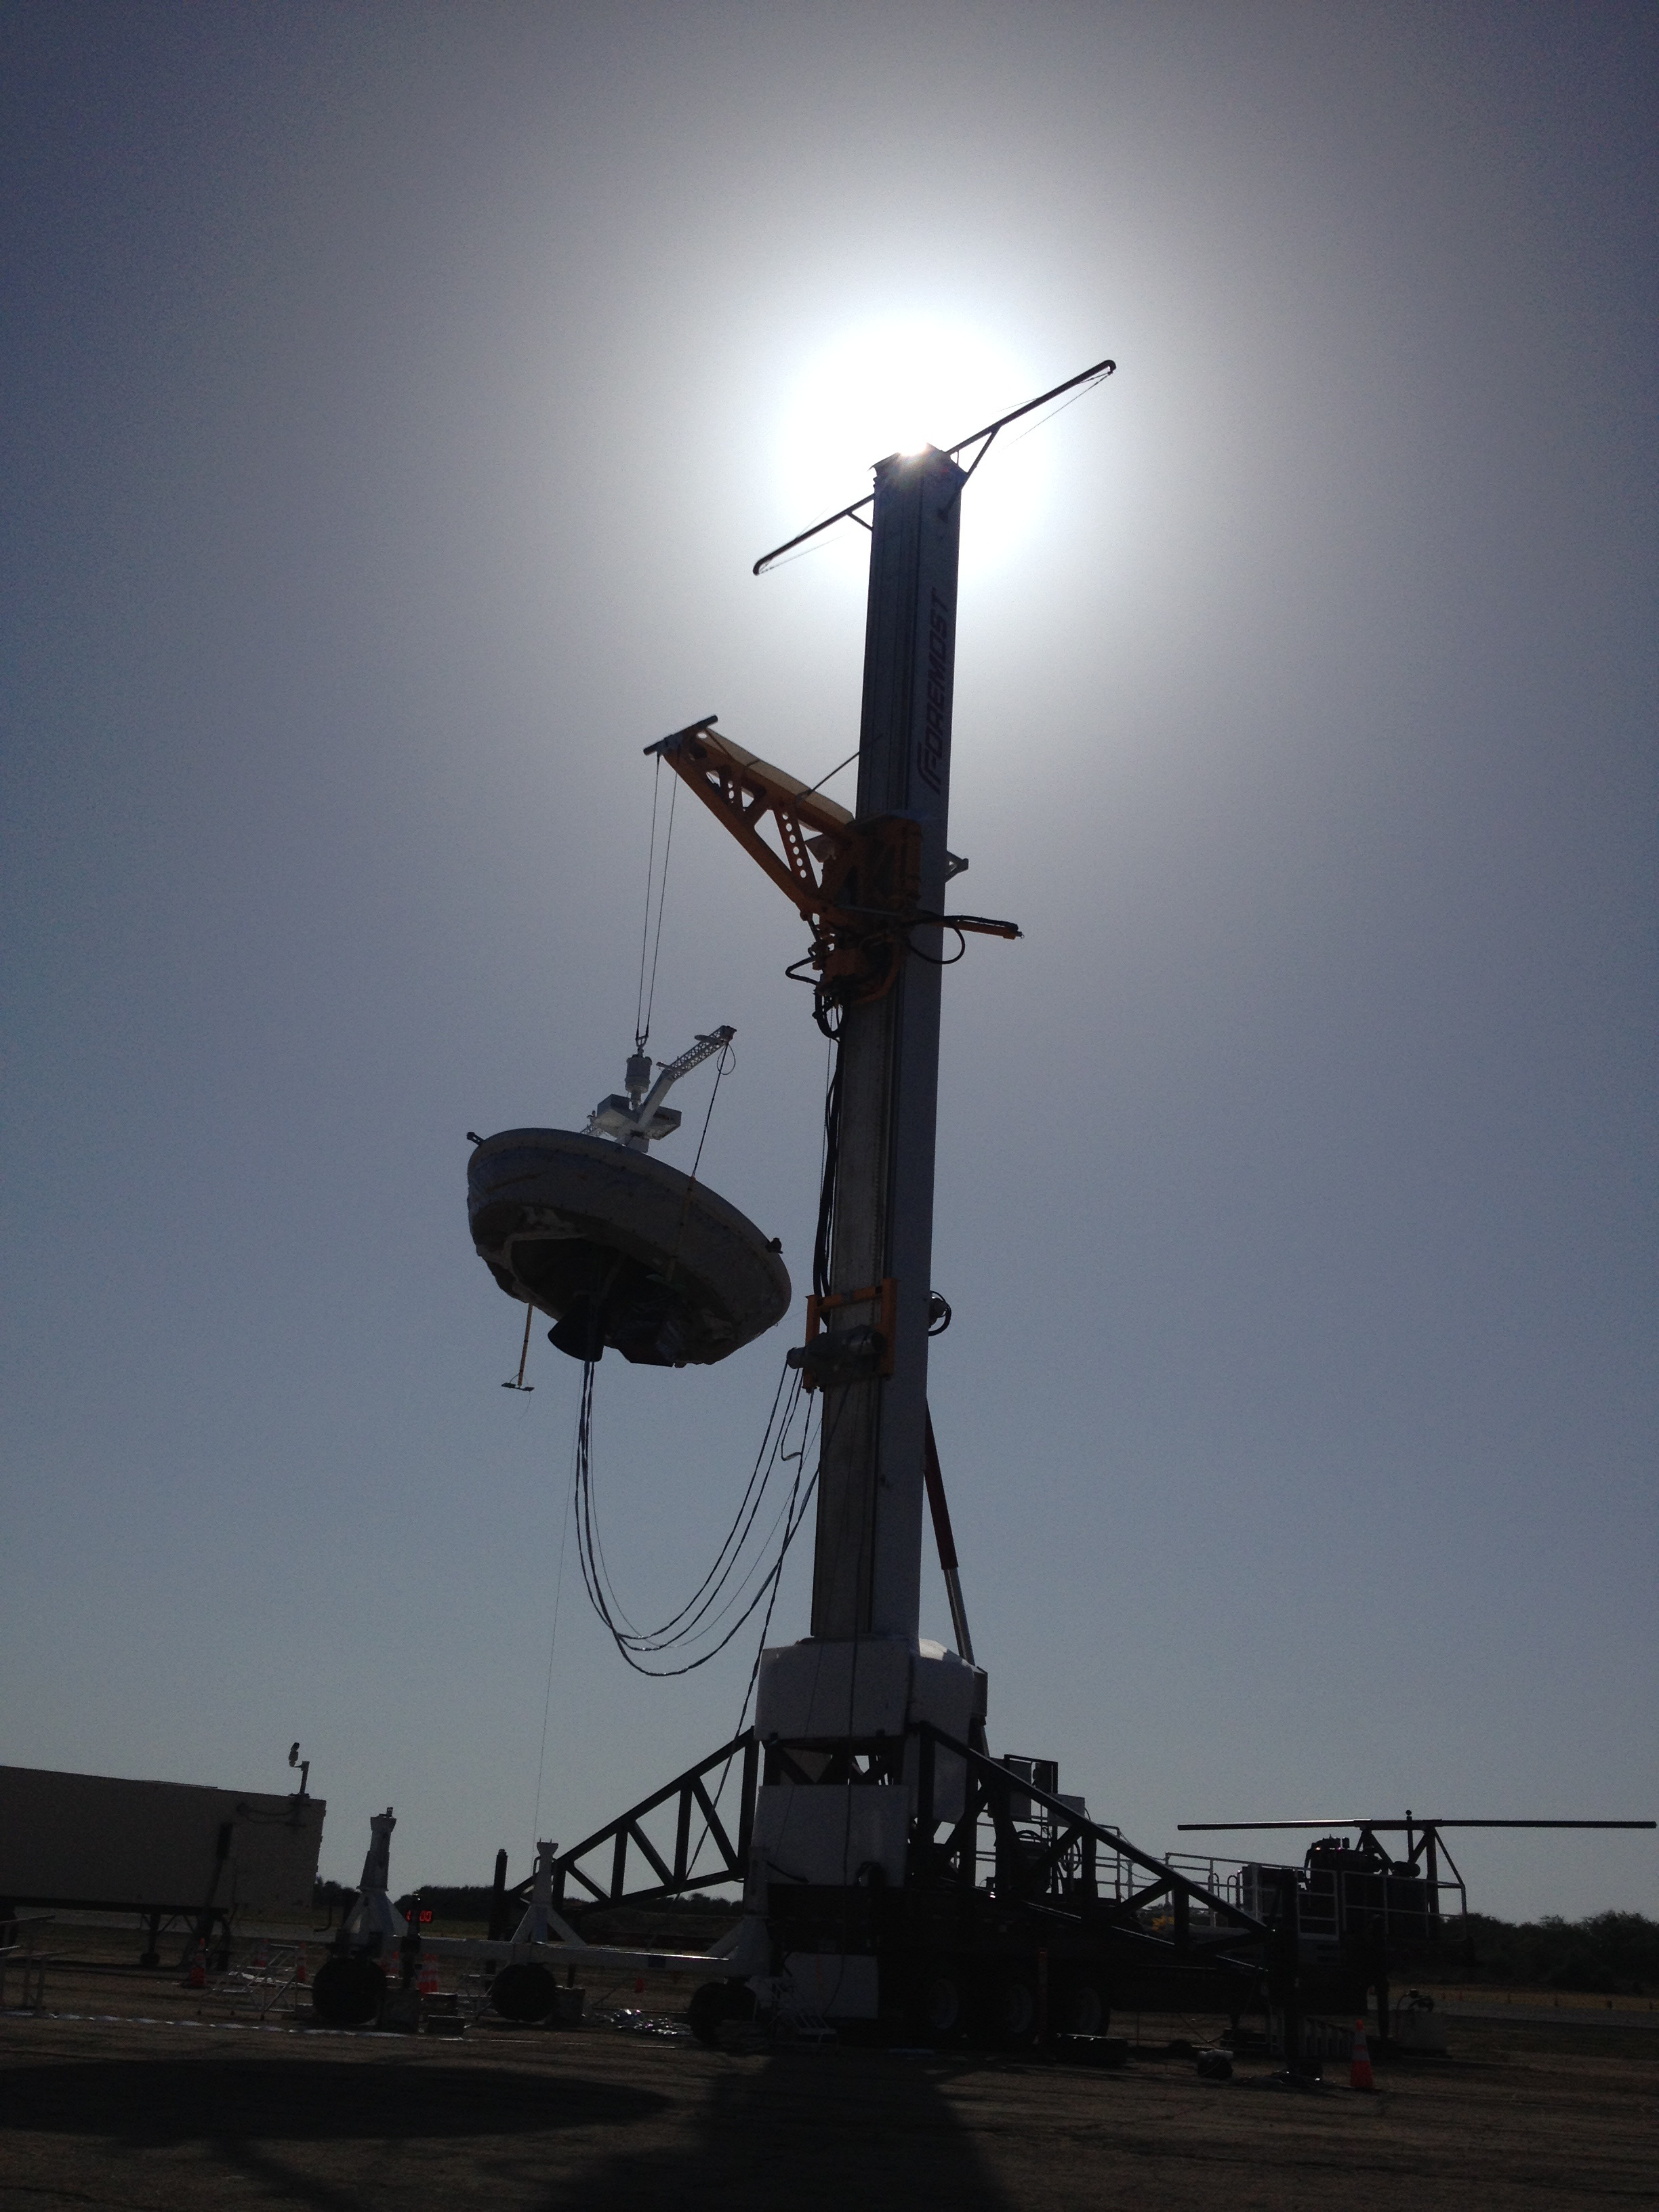

Before the Drop: Engineers Ready Supersonic Decelerator

A saucer-shaped vehicle designed to test interplanetary landing devices hangs on a tower in preparation for launch at the U.S. Navy’s Pacific Missile Range Facility in Kauai, Hawaii. The saucer, which is part of NASA’s Low-Density Supersonic Decelerator (LDSD) project, will test two devices for landing heavy payloads on Mars: an inflatable tube and an enormous parachute.

The launch tower helps link the vehicle to a balloon; once the balloon floats up, the vehicle is released from the tower and the balloon carries it to high altitudes. The vehicle’s rocket takes it to even higher altitudes, to the top of the stratosphere, where the supersonic test begins.

NASA has six potential dates for launch of the high-altitude balloon carrying the LDSD experiment: June 3, 5, 7, 9, 11 and 14. The launch window for each date extends from 7 to 8:30 a.m. HST (10 to 11:30 a.m. PDT and 1 to 2:30 p.m. EDT).

This image was taken during the vehicle’s Integrated System Test, an operations rehearsal that engaged all of the teams and systems required for launch and flight, and ran through activities that will be conducted before and during launch, ascent, powered drop and flight.

The Low-Density Supersonic Decelerator Project is managed by JPL for NASA’s Space Technology Mission Directorate in Washington.

Credit: NASA/JPL-Caltech